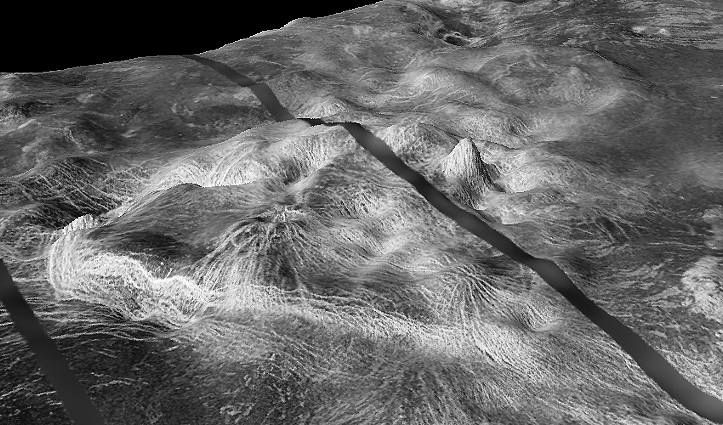

Close-up View of Yavine Corona

The view shows Yavine Corona, a 500-km-wide asymmetric feature at latitude 5 degrees S., longitude 248.5 degrees; looking northeast. Coronae are roughly circular, volcanic features believed to form over hot upwellings of magma within the Venusian mantle. Yavine corona contains 2 novae; nova are circular hills having stellate fractures or grabens.

This is a three-dimensional perspective view of Venusian Terrains composed of reduced resolution left-looking synthetic-aperture radar images merged with altimetry data from the Magellan spacecraft.

Credit: NASA/JPL/USGS